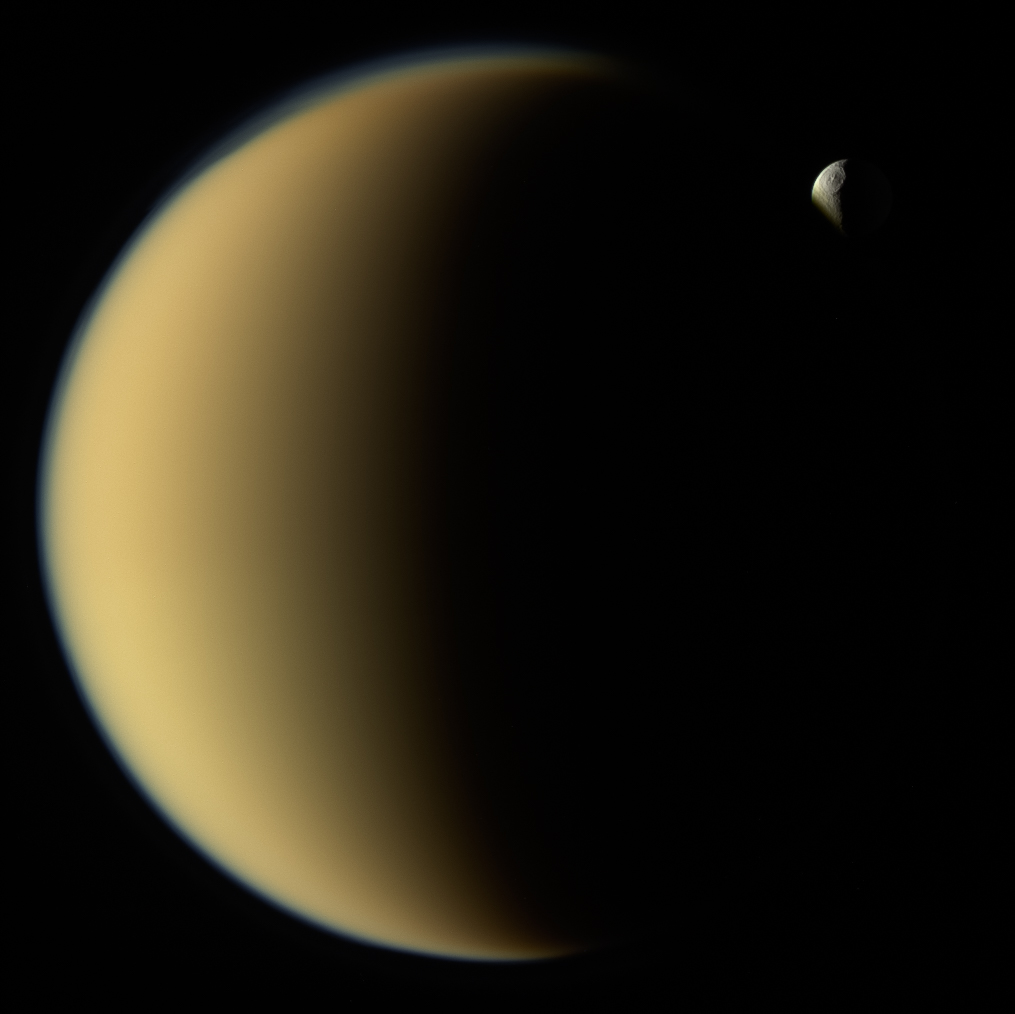

Saturn’s moon Tethys disappears behind Titan as observed by Cassini on Nov. 26, 2009. Tethys is about 660 miles (1,070 kilometers) across. At about 3,200 miles (5,100 kilometers) wide, Titan is larger than the planet Mercury, and was much closer to Cassini than Tethys at the time of this image. Titan is planet-like in another way: it’s wrapped in a thick atmosphere, which can be clearly seen here where it overlaps icy Tethys in the distance beyond.

Cassini captured this natural-color image at a distance of approximately 620,000 miles (1 million kilometers) from Titan.

The Cassini spacecraft ended its mission on Sept. 15, 2017.

The Cassini mission is a cooperative project of NASA, ESA (the European Space Agency) and the Italian Space Agency. The Jet Propulsion Laboratory, a division of the California Institute of Technology in Pasadena, manages the mission for NASA’s Science Mission Directorate, Washington. The Cassini orbiter and its two onboard cameras were designed, developed and assembled at JPL. The imaging operations center is based at the Space Science Institute in Boulder, Colorado.

Credit: NASA/JPL-Caltech/Space Science Institute